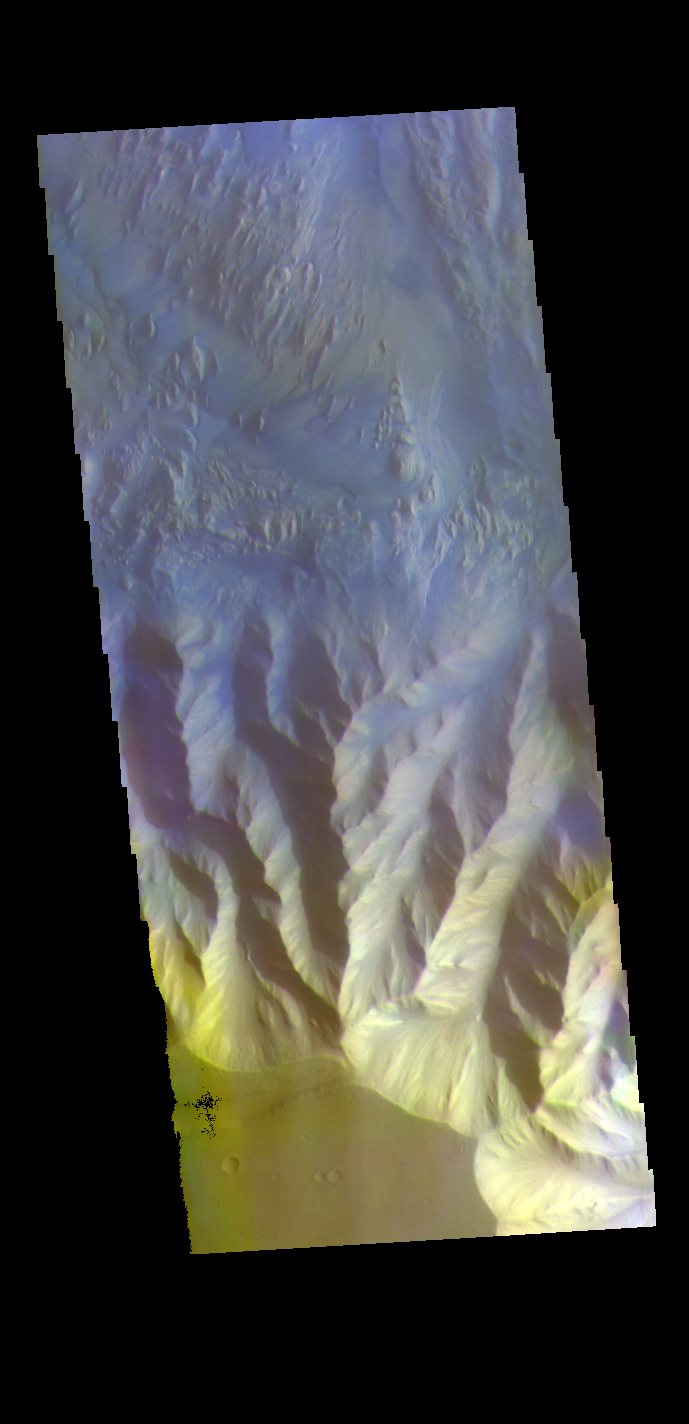

Hebes Chasma – False Color

The THEMIS VIS camera contains 5 filters. The data from different filters can be combined in multiple ways to create a false color image. These false color images may reveal subtle variations of the surface not easily identified in a single band image. Today’s false color image shows part of the southern cliff face of Hebes Chasma. Hebes Chasma is an enclosed basin located north of Valles Marineris.

Credit: NASA/JPL-Caltech/ASU